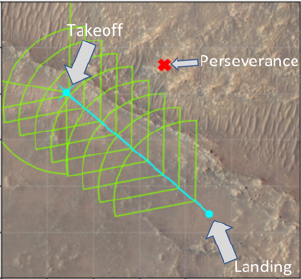

Flight Profile for Ingenuity’s Flight 15

This annotated image of the “South Séítah” region of Jezero Crater depicts the planned ground track of NASA’s Ingenuity Mars Helicopter (light blue) during its 15th flight at Mars. The pale blue “X” in the upper left indicates the helicopter’s location at takeoff; the pale blue dot at lower right indicates the anticipated landing site. The green lines indicate the expected sightlines that will be captured in the flight’s 10 planned color images. The red “X” at upper center of the image marks the current location of NASA’s Perseverance rover. The image’s background terrain was generated using data collected by the HiRISE camera aboard NASA’s Mars Reconnaissance Orbiter.

The University of Arizona, in Tucson, operates HiRISE, which was built by Ball Aerospace & Technologies Corporation, in Boulder, Colorado. NASA’s Jet Propulsion Laboratory, a division of Caltech in Pasadena, California, manages the Mars Reconnaissance Orbiter Project for NASA’s Science Mission Directorate in Washington.

The Ingenuity Mars Helicopter was built by JPL, which also manages the technology demonstration project for NASA Headquarters. It is supported by NASA’s Science, Aeronautics Research, and Space Technology mission directorates. NASA’s Ames Research Center in California’s Silicon Valley, and NASA’s Langley Research Center in Hampton, Virginia, provided significant flight performance analysis and technical assistance during Ingenuity’s development. AeroVironment Inc., Qualcomm, and SolAero also provided design assistance and major vehicle components. Lockheed Martin Space designed and manufactured the Mars Helicopter Delivery System.

Credit: NASA/JPL-Caltech/University of Arizona